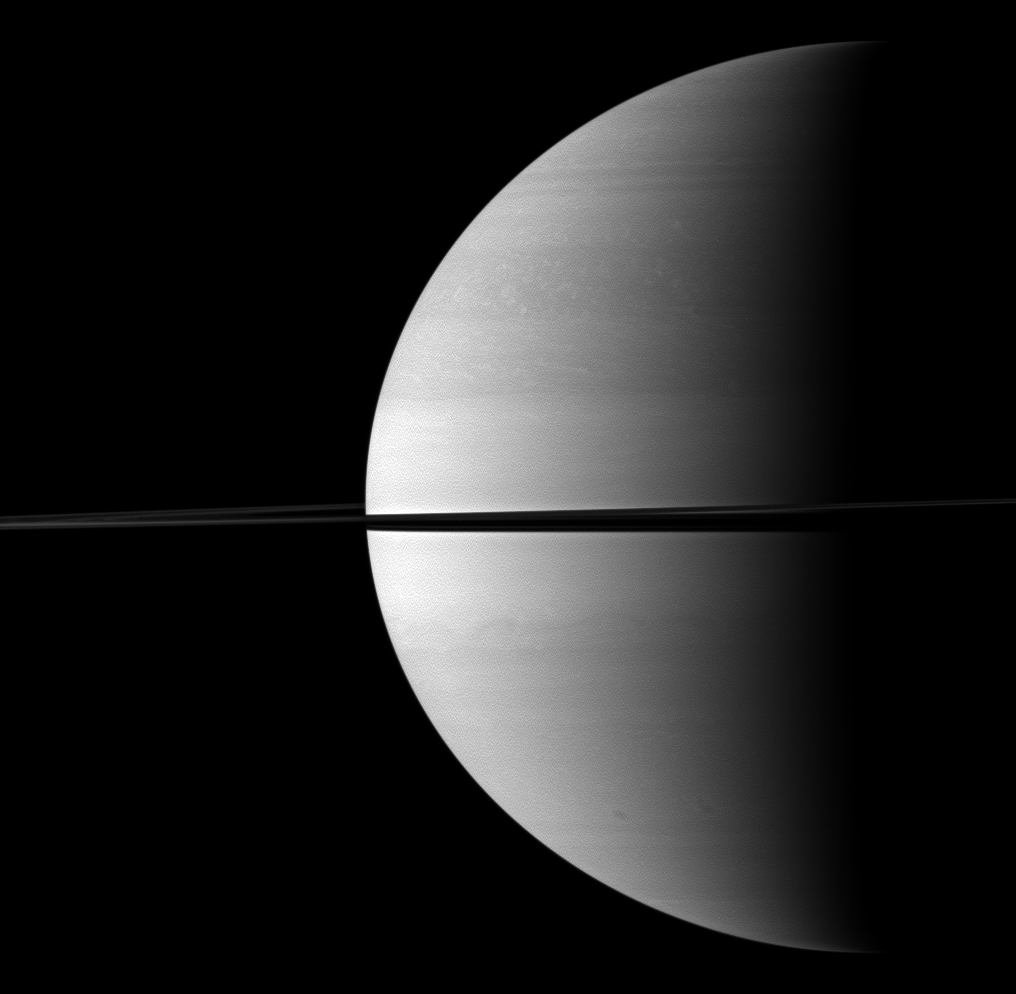

Quarter Saturn

Roughly a quarter of majestic Saturn is illuminated in this view captured while the Cassini spacecraft was orbiting near the planet’s equatorial plane.

This view looks toward the northern, sunlit side of the rings from just above the ringplane.

The image was taken in visible red light with the Cassini spacecraft wide-angle camera on Nov. 25, 2009. The view was obtained at a distance of approximately 2 million kilometers (1.2 million miles) from Saturn and at a sun-Saturn-spacecraft, or phase, angle of 92 degrees. Image scale is 116 kilometers (72 miles) per pixel.

The Cassini-Huygens mission is a cooperative project of NASA, the European Space Agency and the Italian Space Agency. The Jet Propulsion Laboratory, a division of the California Institute of Technology in Pasadena, manages the mission for NASA’s Science Mission Directorate, Washington, D.C. The Cassini orbiter and its two onboard cameras were designed, developed and assembled at JPL. The imaging operations center is based at the Space Science Institute in Boulder, Colo.

Credit: NASA/JPL/Space Science Institute